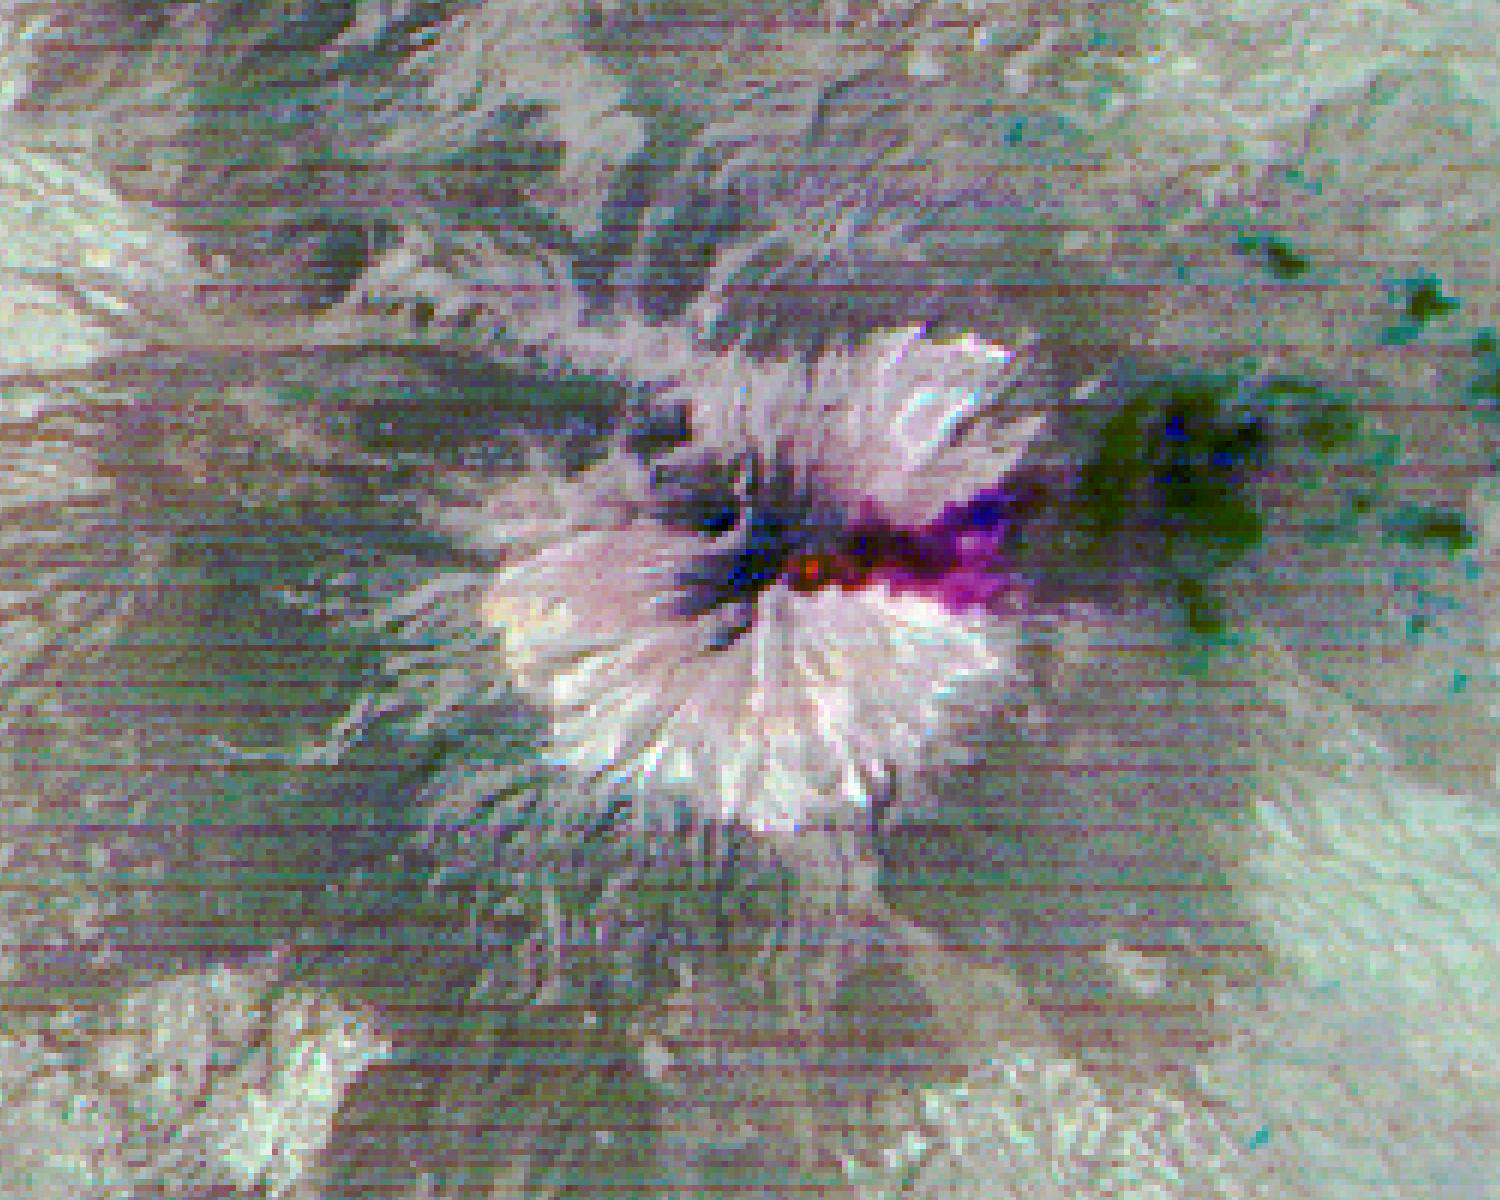

Popocatepetl Volcano, Mexico

Figure 1, Visible and Near-Infrared (VNIR)

Popocatepetl, Mexico’s most active volcano, erupted on February 23, sending blocks and bombs down the volcano’s flanks, and emitting an ash column 1 km above the summit. Two days later, an ash cloud was still seen coming from the volcano. The thermal infrared color composite reveals a hot spot (red) at the summit crater. The dark red color near the vent of the east-blowing ash cloud suggests that its composition is dominantly ash material; further downwind, the color changes to purple, suggesting that some of the ash particles may be ice-covered. The images were acquired February 25, 2020, cover an area of 18 by 22.5 km, and are located at 19 degrees north, 98.6 degrees west.

With its 14 spectral bands from the visible to the thermal infrared wavelength region and its high spatial resolution of about 50 to 300 feet (15 to 90 meters), ASTER images Earth to map and monitor the changing surface of our planet. ASTER is one of five Earth-observing instruments launched Dec. 18, 1999, on Terra. The instrument was built by Japan’s Ministry of Economy, Trade and Industry. A joint U.S./Japan science team is responsible for validation and calibration of the instrument and data products.

The broad spectral coverage and high spectral resolution of ASTER provides scientists in numerous disciplines with critical information for surface mapping and monitoring of dynamic conditions and temporal change. Example applications are monitoring glacial advances and retreats; monitoring potentially active volcanoes; identifying crop stress; determining cloud morphology and physical properties; wetlands evaluation; thermal pollution monitoring; coral reef degradation; surface temperature mapping of soils and geology; and measuring surface heat balance.

The U.S. science team is located at NASA’s Jet Propulsion Laboratory in Pasadena, Calif. The Terra mission is part of NASA’s Science Mission Directorate, Washington.

Credit: NASA/METI/AIST/Japan Space Systems, and U.S./Japan ASTER Science Team